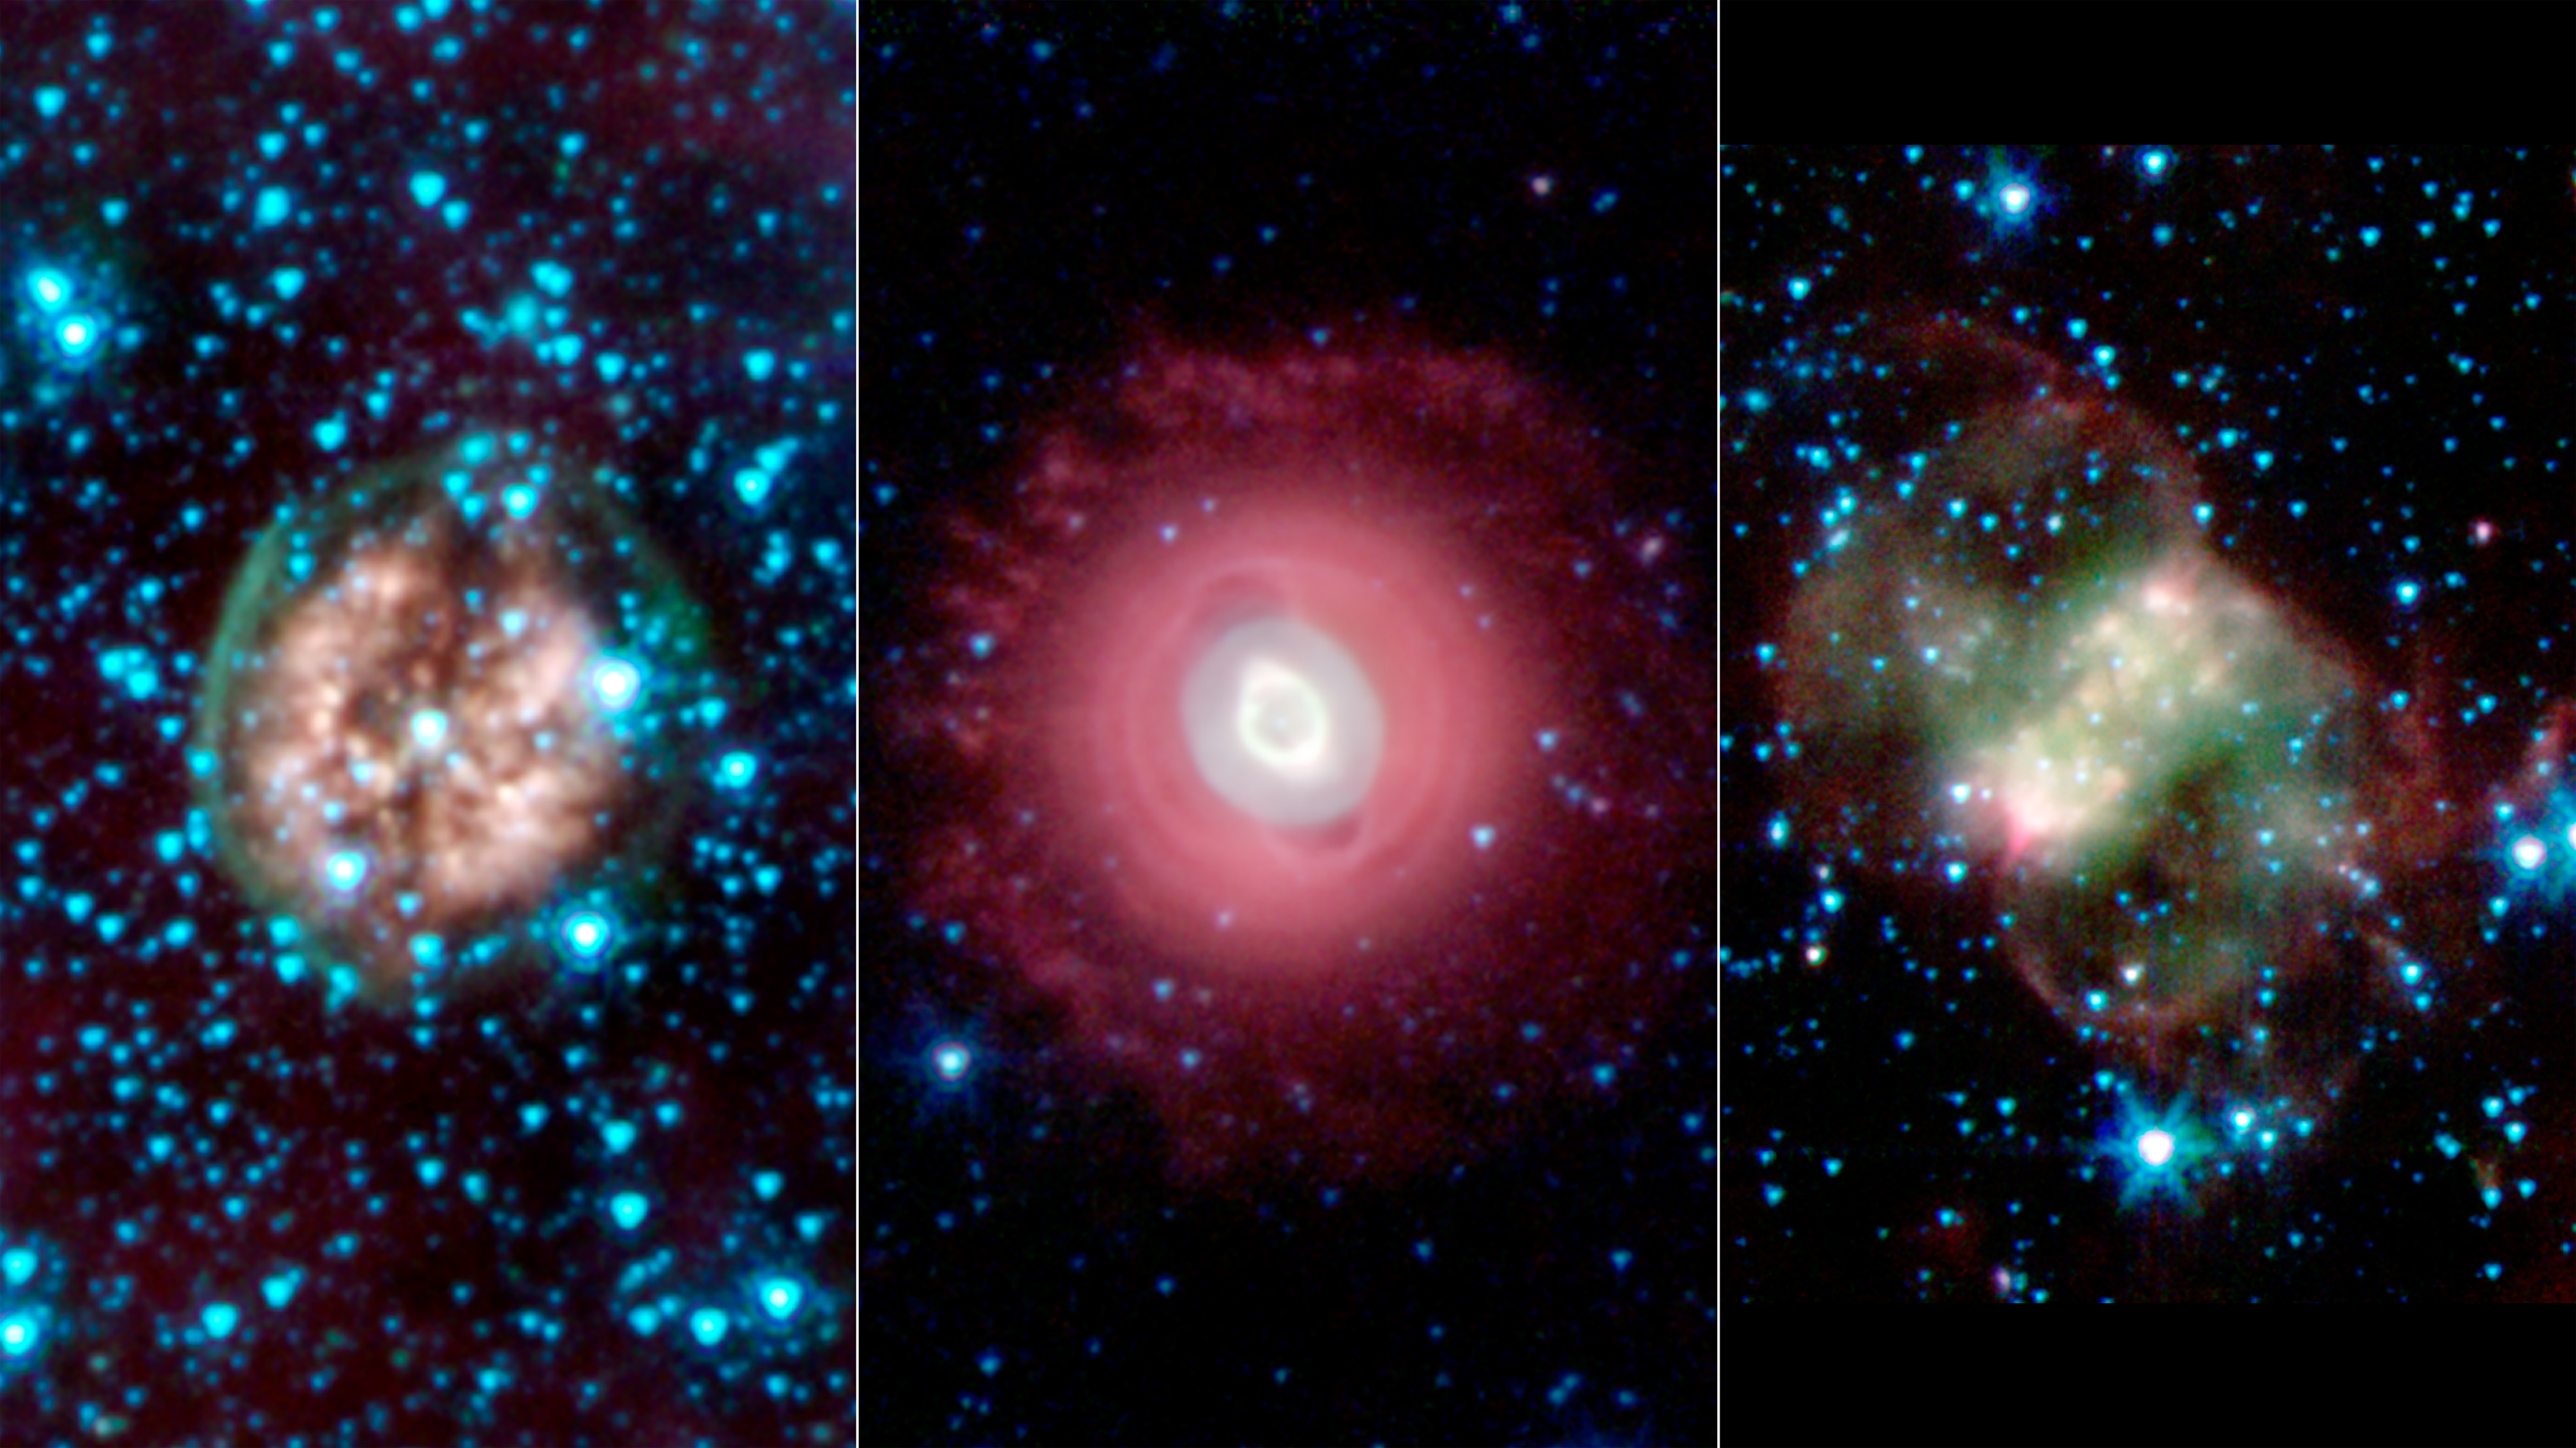

Death Beckons Three Aging Stars

This trio of ghostly images from NASA’s Spitzer Space Telescope shows the disembodied remains of dying stars called planetary nebulas. Planetary nebulas are a late stage in a sun-like star’s life, when its outer layers have sloughed off and are lit up by ultraviolet light from the central star. They come in a variety of shapes, as indicated by these three spooky structures.

In all of the images, infrared light at wavelengths of 3.6 microns is rendered in blue, 4.5 microns in green, and 8.0 microns in red.

Exposed Cranium Nebula (left)
The brain-like orb called PMR 1 has been nicknamed the “Exposed Cranium” nebula by Spitzer scientists. This planetary nebula, located roughly 5,000 light-years away in the Vela constellation, is host to a hot, massive dying star that is rapidly disintegrating, losing its mass. The nebula’s insides, which appear mushy and red in this view, are made up primarily of ionized gas, while the outer green shell is cooler, consisting of glowing hydrogen molecules.

Ghost of Jupiter Nebula (middle)
The Ghost of Jupiter, also known as NGC 3242, is located roughly 1,400 light-years away in the constellation Hydra. Spitzer’s infrared view shows off the cooler outer halo of the dying star, colored here in red. Also evident are concentric rings around the object, the result of material being periodically tossed out in the star’s final death throes.

Little Dumbbell Nebula (right)
This planetary nebula, known as NGC 650 or the Little Dumbbell, is about 2,500 light-years from Earth in the Perseus constellation. Unlike the other spherical nebulas, it has a bipolar or butterfly shape due to a “waist,” or disk, of thick material, running from lower left to upper right. Fast winds blow material away from the star, above and below this dusty disk. The ghoulish green and red clouds are from glowing hydrogen molecules, with the green area being hotter than the red.

NASA’s Jet Propulsion Laboratory, Pasadena, Calif., manages the Spitzer Space Telescope mission for NASA’s Science Mission Directorate, Washington. Science operations are conducted at the Spitzer Science Center at the California Institute of Technology in Pasadena. Data are archived at the Infrared Science Archive housed at the Infrared Processing and Analysis Center at Caltech. Caltech manages JPL for NASA.

Credit: NASA/JPL-Caltech/Harvard-Smithsonian CfA